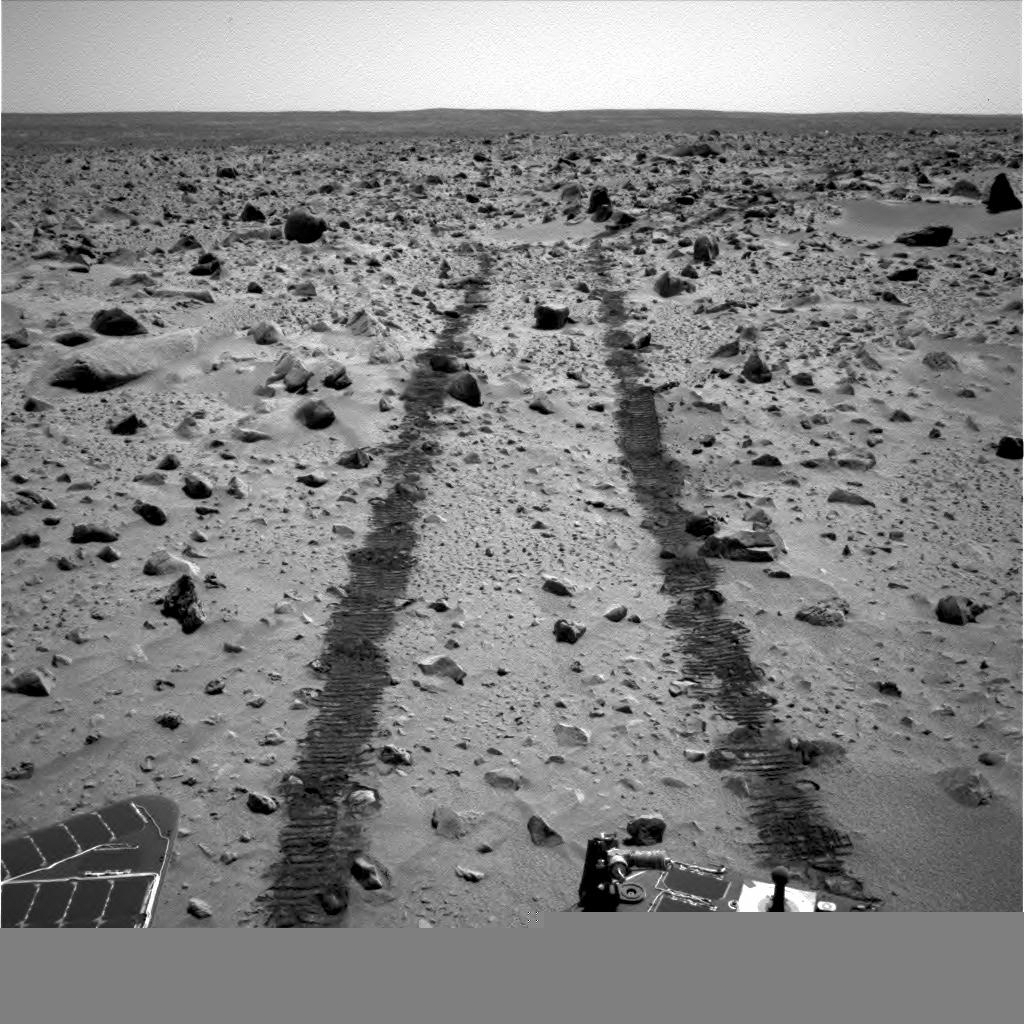

Looking Back, Spirit Sol 90

Following a long drive, NASA’s Mars Exploration Rover Spirit took this backwards glance at its tracks across the landscape on sol 90 of its mission (April 4, 2004). The image is from Spirit’s navigation camera.

Credit: NASA/JPL/MSSS/New Mexico Museum of Natural History